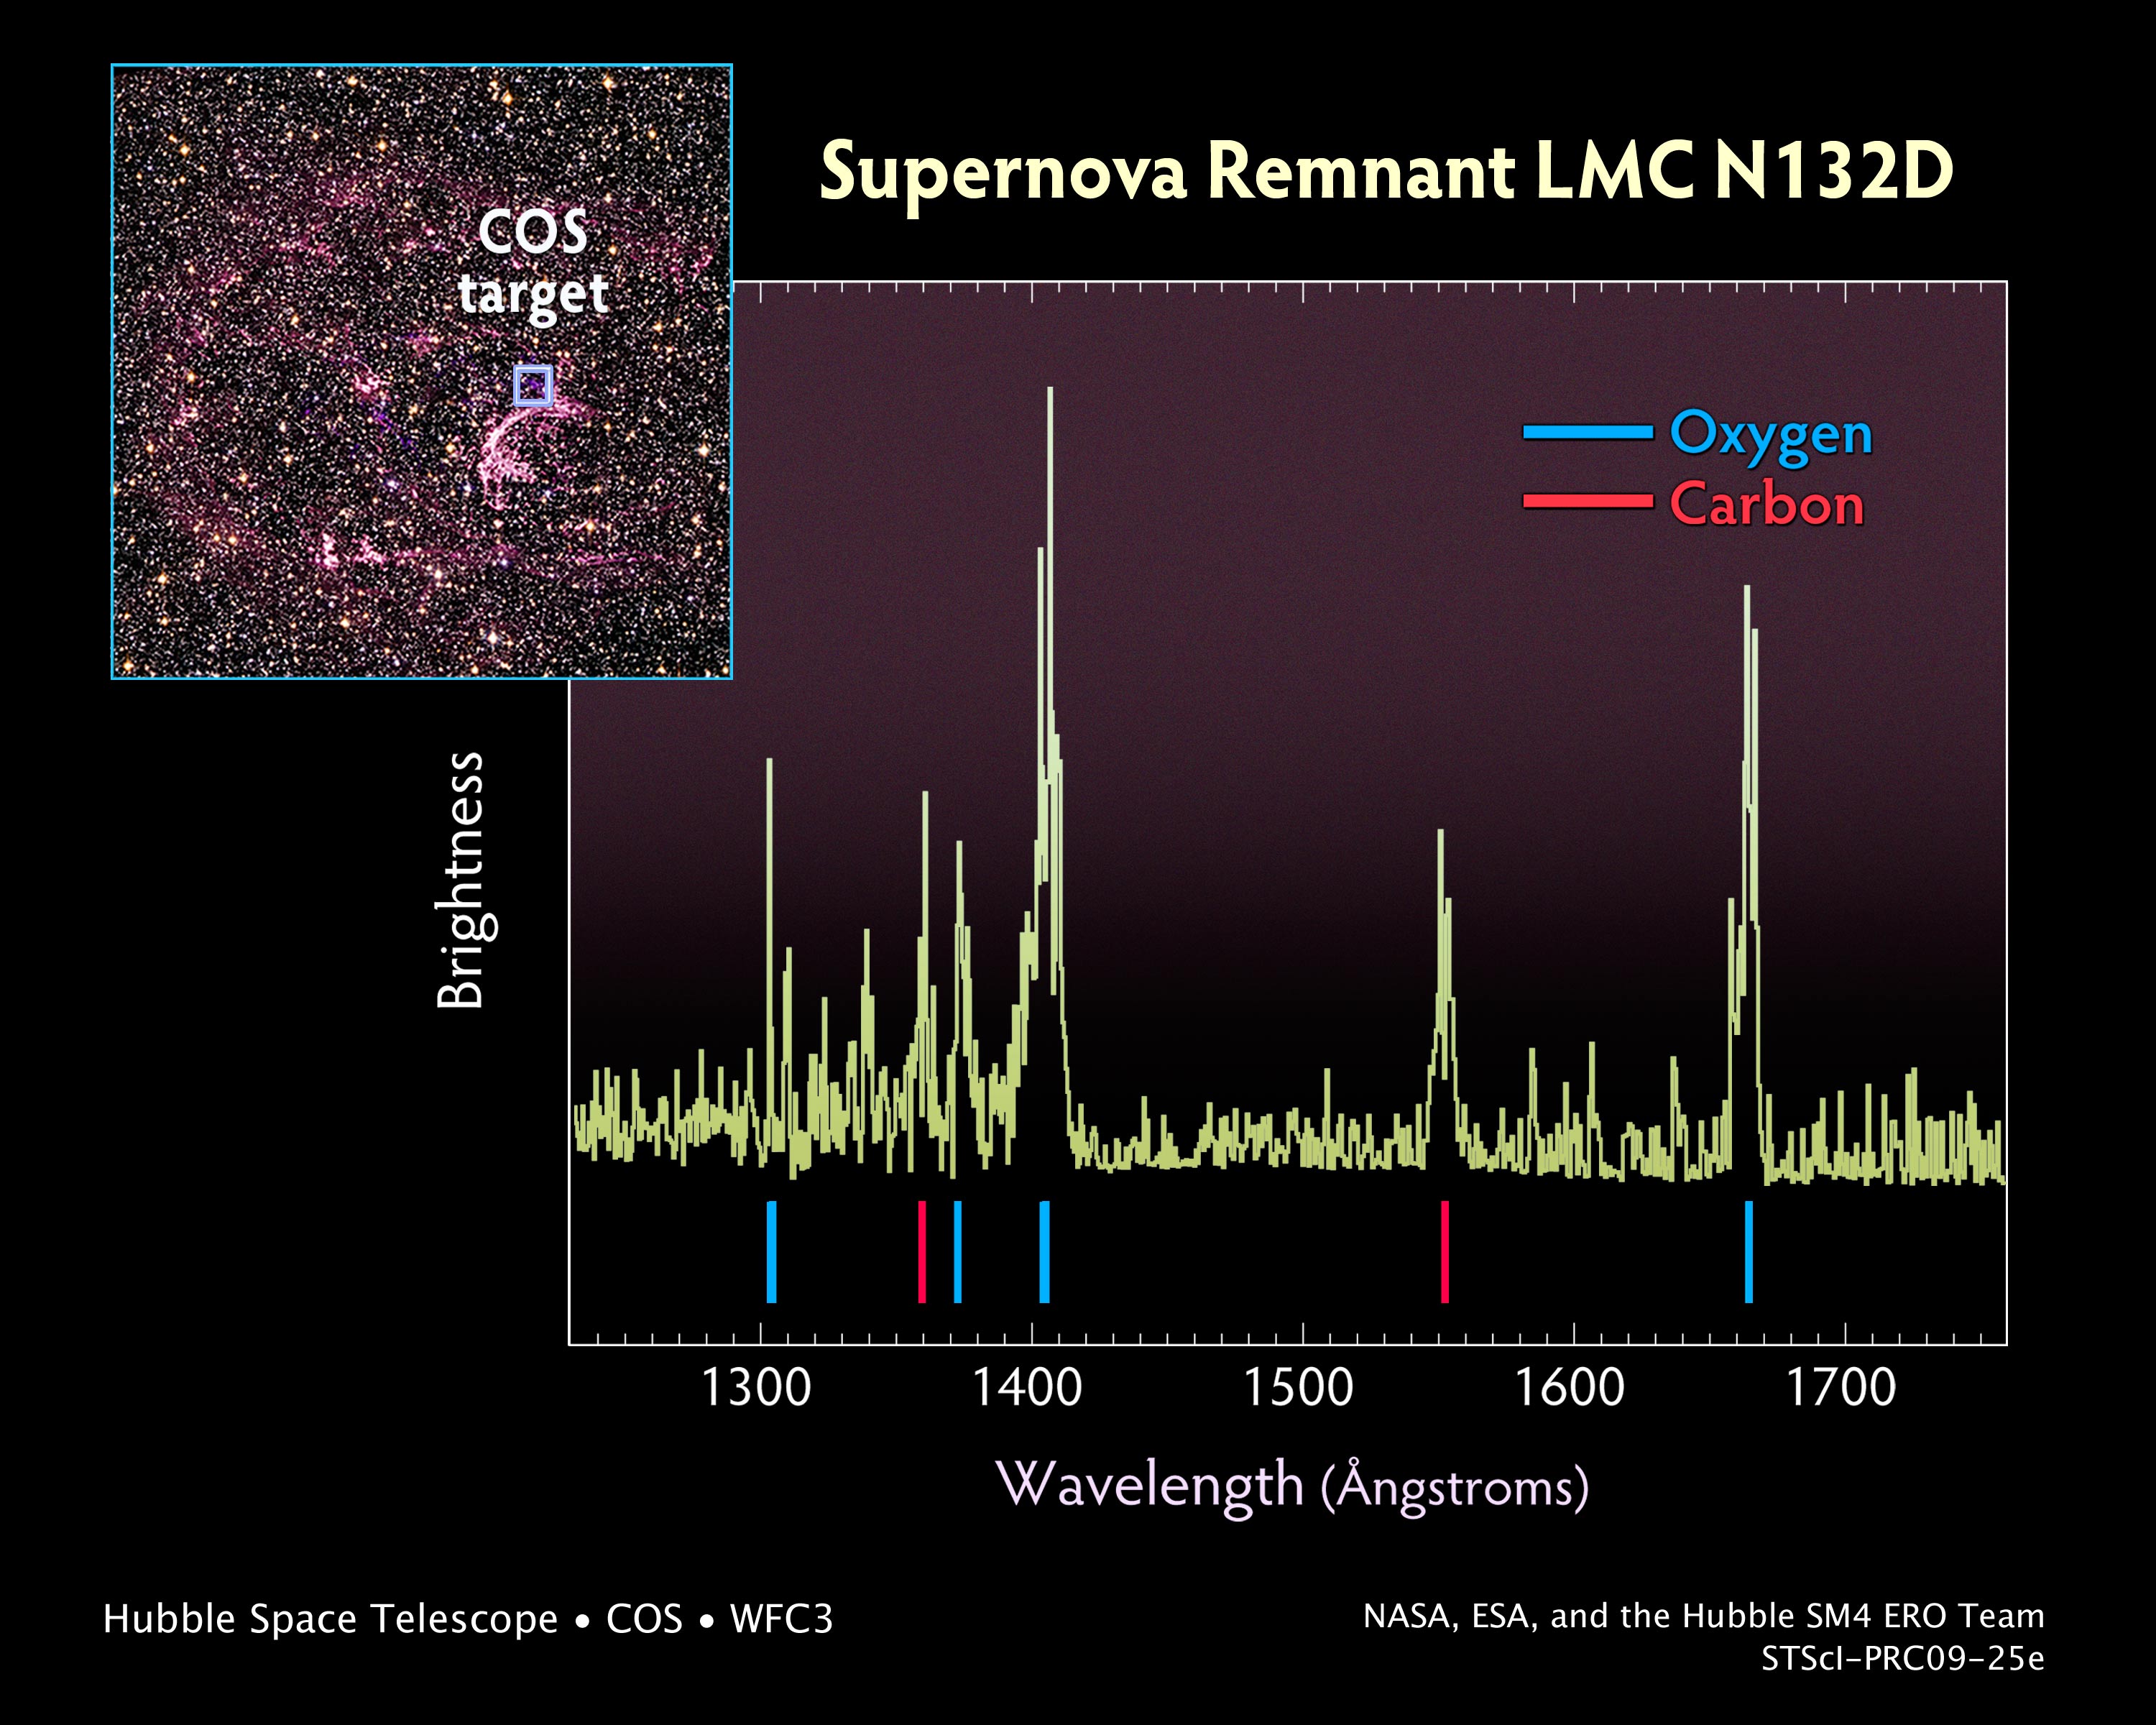

Probing the Tattered Remains of Supernova Remnant N132D

The wispy, glowing, magenta structures in this NASA Hubble Space Telescope image are the remains of a star 10 to 15 times the mass of the Sun that we would have seen exploding as a supernova 3,000 years ago. The remnant's fast-moving gas is plowing into the surrounding gas of the galaxy, creating a supersonic shock wave in the surrounding medium and making the material glow.

The Hubble visible-light image reveals, deep within the remnant, a crescent-shaped cloud of pink emission from hydrogen gas and soft purple wisps that correspond to regions of glowing oxygen. A dense background of colorful stars is also visible.

Probing this tattered gaseous relic, the newly installed Cosmic Origins Spectrograph (COS) aboard NASA's Hubble Space Telescope detected pristine gas ejected by the doomed star that has not yet mixed with the gas in the interstellar medium. The supernova remnant, called N132D, resides in the Large Magellanic Cloud, a small companion galaxy of the Milky Way located 170,000 light-years away. The resulting spectrum, taken in ultraviolet light, shows glowing oxygen and carbon in the remnant.

These results allow astronomers to better understand why some stars form an abundance of certain elements, like oxygen, but not others.

Ultraviolet light is blocked by the Earth's atmosphere, so the observation of N132D in the ultraviolet requires the use of the space-borne Hubble telescope. The broadest range of spectral signatures of the glowing gas appear in the ultraviolet, allowing astronomers to determine the quantities, or abundances, of key elements such as oxygen, as well as elements whose abundances cannot be traced from visible-light images, including carbon, magnesium, and silicon.

Previous ultraviolet instruments on Hubble were not sensitive enough to distinguish between the unmixed ejecta and the "shocked" gas of the surrounding interstellar medium.

Supernova remnants provide a rare opportunity to search for the material hidden deep inside a star. This in turn yields information on how stars evolve and how they manufacture chemicals in their interiors. Supernova explosions also enrich the interstellar medium with new chemical elements, which are incorporated into future generations of stars.

The COS observations were made on August 10, 2009. COS was installed by NASA astronauts in May 2009, during the servicing mission to upgrade and repair the 19-year-old Hubble telescope.

The visible-light image was taken on August 2, 2009, with Hubble's new Wide Field Camera 3 (WFC3). A filter that isolates emission from sulfur was combined with archival data from the Advanced Camera for Surveys (ACS). The ACS data include color filters that sample starlight in the blue, green, and red portions of the spectrum, as well as the pink emission from glowing hydrogen gas.

These Hubble observations of N132D are part of the Hubble Servicing Mission 4 Early Release Observations.

Credit: NASA, ESA, and the Hubble SM4 ERO Team